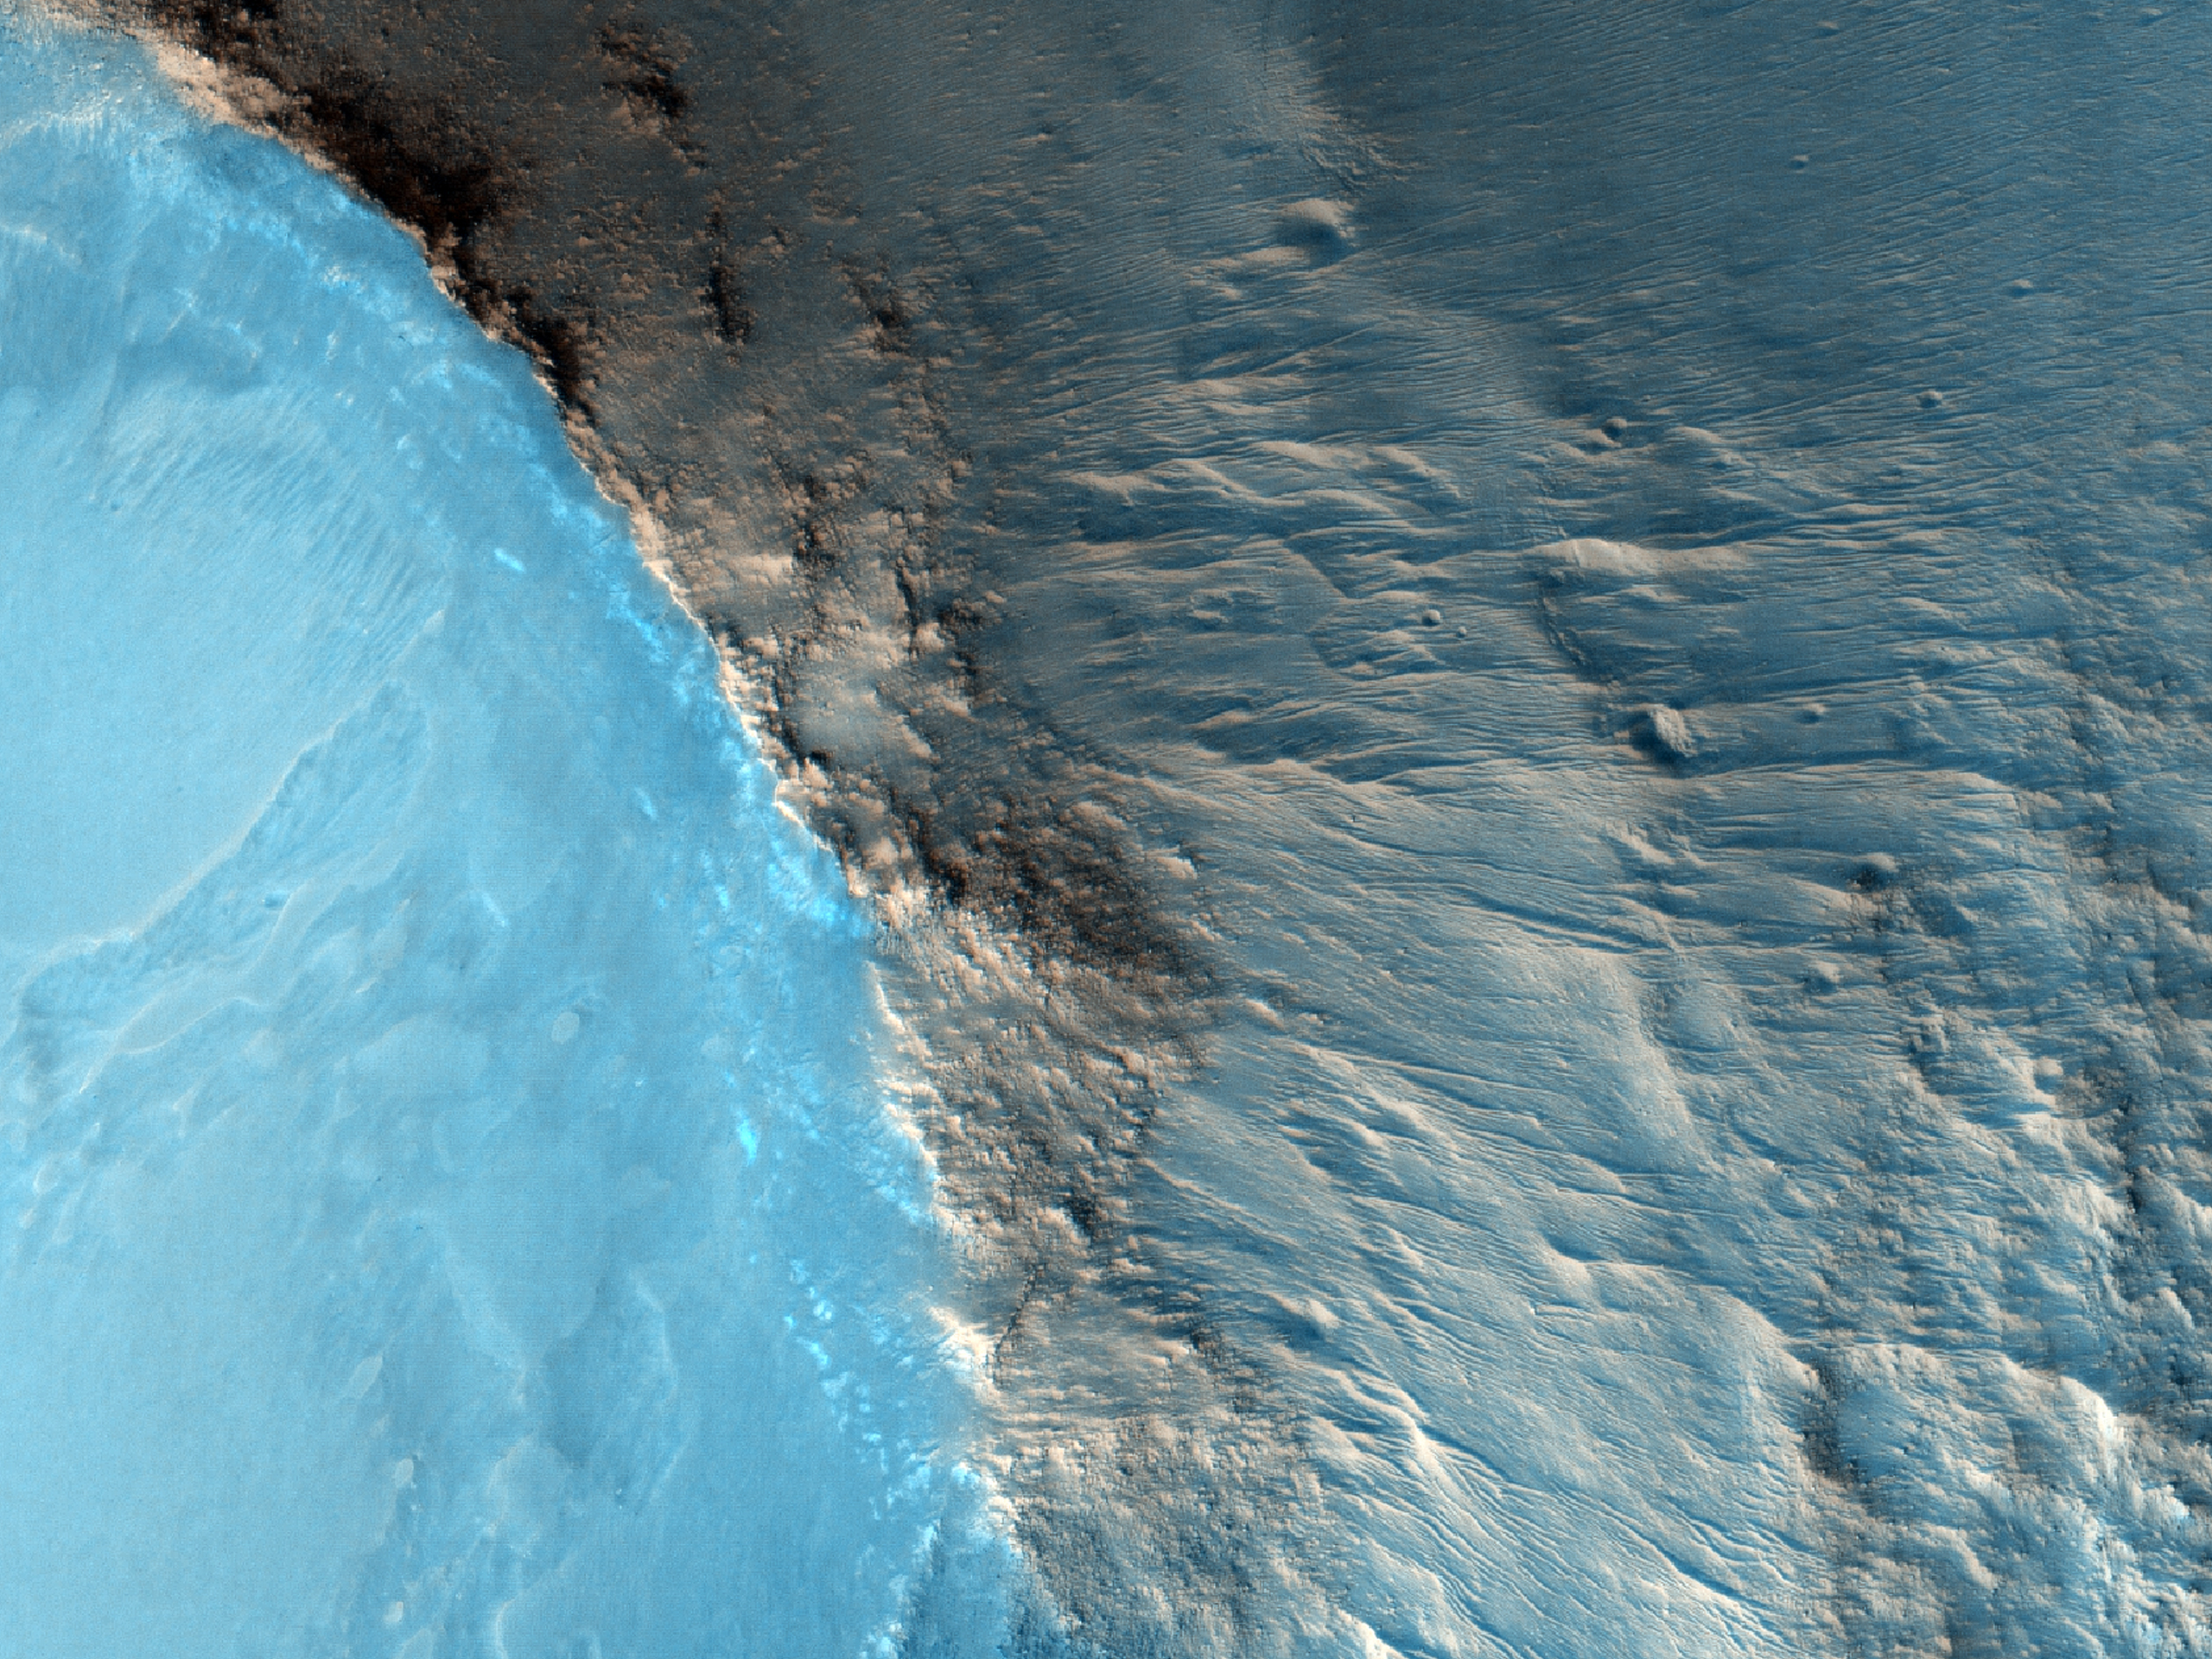

Small Mounds in Chryse Planitia

The suggested area in this observation is characterized by a group of cones, shield-like features, and round mounds. They are a few hundred meters to kilometers in diameter but their heights are unknown.

NASA’s Jet Propulsion Laboratory, a division of the California Institute of Technology in Pasadena, manages the Mars Reconnaissance Orbiter for NASA’s Science Mission Directorate, Washington. Lockheed Martin Space Systems, Denver, built the spacecraft. The High Resolution Imaging Science Experiment is operated by the University of Arizona, Tucson, and the instrument was built by Ball Aerospace & Technologies Corp., Boulder, Colo.

Originally released July 13, 2011

Credit: NASA/JPL-Caltech/University of Arizona